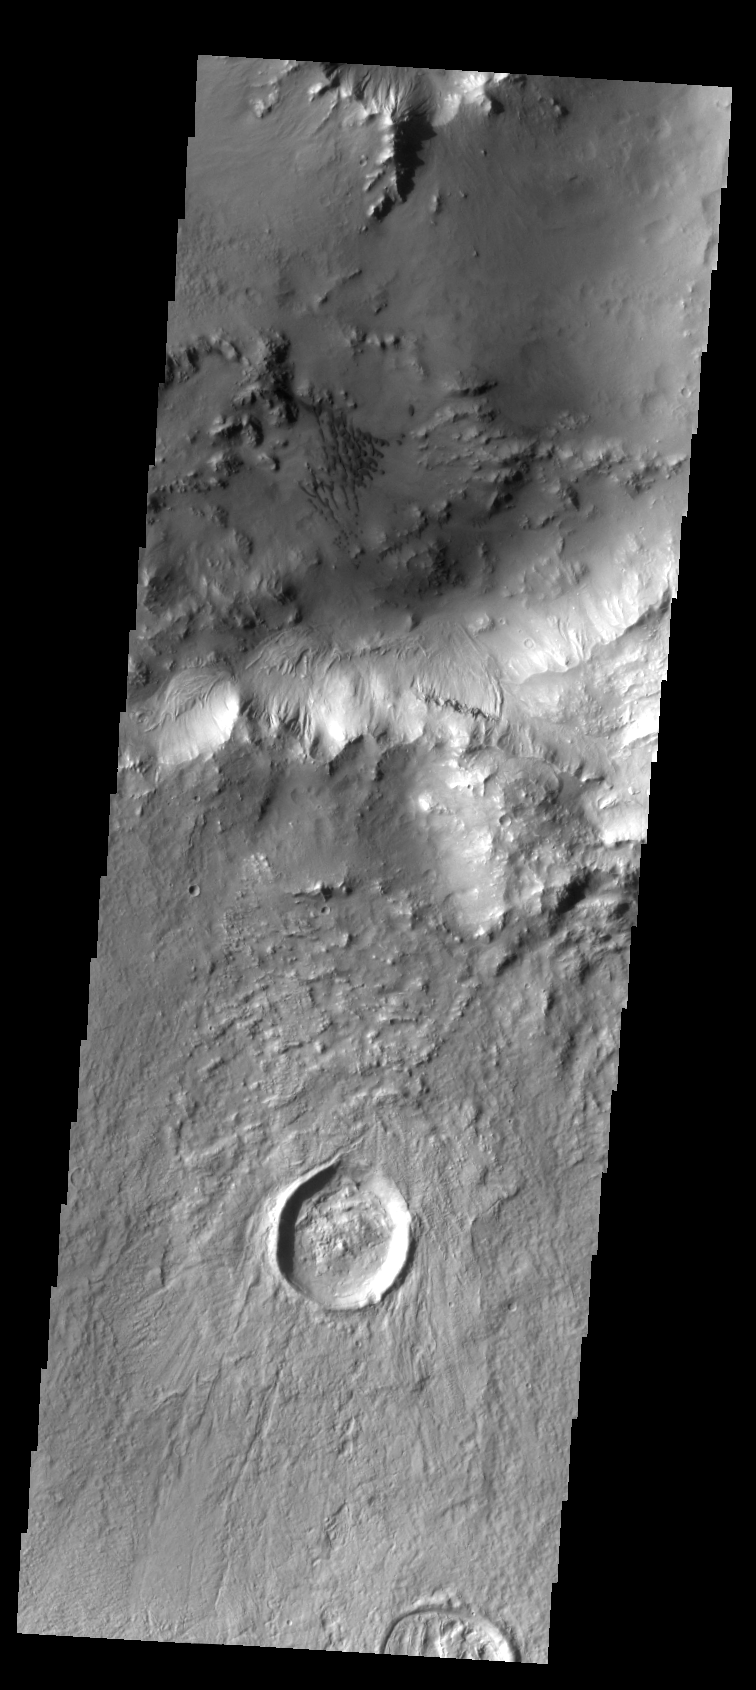

Sand Dunes

This small field of dark dunes is located on the floor of Bamburg Crater.

Image information: VIS instrument. Latitude 39.2N, Longitude 356.9E. 38 meter/pixel resolution.

Please see the THEMIS Data Citation Note for details on crediting THEMIS images.

Note: this THEMIS visual image has not been radiometrically nor geometrically calibrated for this preliminary release. An empirical correction has been performed to remove instrumental effects. A linear shift has been applied in the cross-track and down-track direction to approximate spacecraft and planetary motion. Fully calibrated and geometrically projected images will be released through the Planetary Data System in accordance with Project policies at a later time.

NASA’s Jet Propulsion Laboratory manages the 2001 Mars Odyssey mission for NASA’s Office of Space Science, Washington, D.C. The Thermal Emission Imaging System (THEMIS) was developed by Arizona State University, Tempe, in collaboration with Raytheon Santa Barbara Remote Sensing. The THEMIS investigation is led by Dr. Philip Christensen at Arizona State University. Lockheed Martin Astronautics, Denver, is the prime contractor for the Odyssey project, and developed and built the orbiter. Mission operations are conducted jointly from Lockheed Martin and from JPL, a division of the California Institute of Technology in Pasadena.

Credit: NASA/JPL/ASU